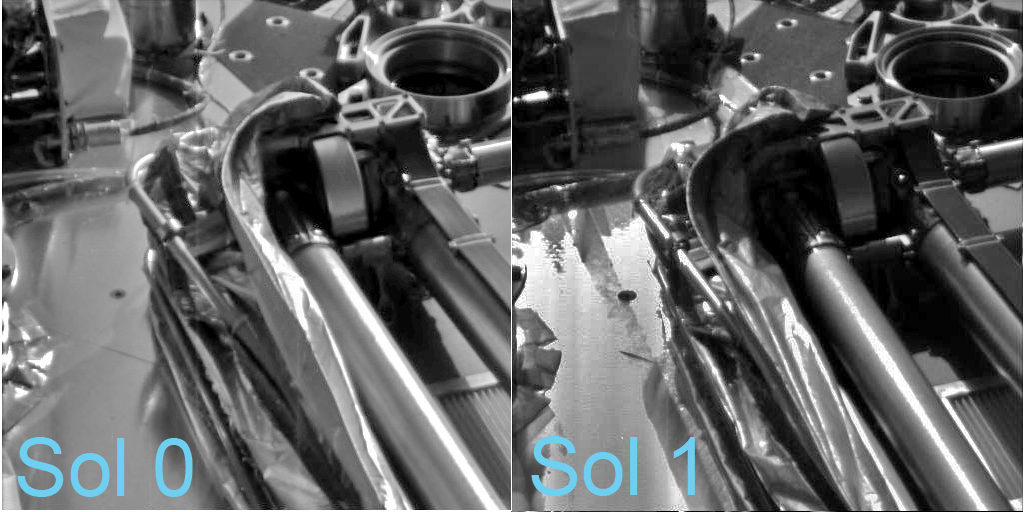

Protective Film Moves Aside

Relatively warmer daytime temperatures on Mars have allowed the biobarrier — a shiny, protective film — to peel away a little more from the robotic arm of NASA’s Phoenix Mars Lander.

This image shows the spacecraft’s robotic arm in its stowed configuration, with the biobarrier unpeeled on landing day, or Sol (Martian day) 0, and the lander’s first full day on Mars, Sol 1.

The “elbow” of the arm can be seen at the top center of the picture, and the biobarrier is the shiny film seen to the left of the arm.

The biobarrier is an extra precaution to protect Mars from contamination with any bacteria from Earth. While the whole spacecraft was decontaminated through cleaning, filters and heat, the robotic arm was given additional protection because it is the only spacecraft part that will directly touch the ice below the surface of Mars.

Before the arm was heated, it was sealed in the biobarrier, which is made of a trademarked film called Tedlar that holds up to baking like a turkey-basting bag. This ensures that any new bacterial spores that might have appeared during the final steps before launch and during the journey to Mars will not contact the robotic arm.

After Phoenix landed, springs were used to pop back the barrier, giving it room to deploy.

These images were taken on May 25, 2008 and May 26, 2008 by the spacecraft’s Surface Stereo Imager.

The Phoenix Mission is led by the University of Arizona, Tucson, on behalf of NASA. Project management of the mission is by NASA’s Jet Propulsion Laboratory, Pasadena, Calif. Spacecraft development is by Lockheed Martin Space Systems, Denver.

Photojournal Note: As planned, the Phoenix lander, which landed May 25, 2008 23:53 UTC, ended communications in November 2008, about six months after landing, when its solar panels ceased operating in the dark Martian winter.

Credit: NASA/JPL-Caltech/University of Arizona